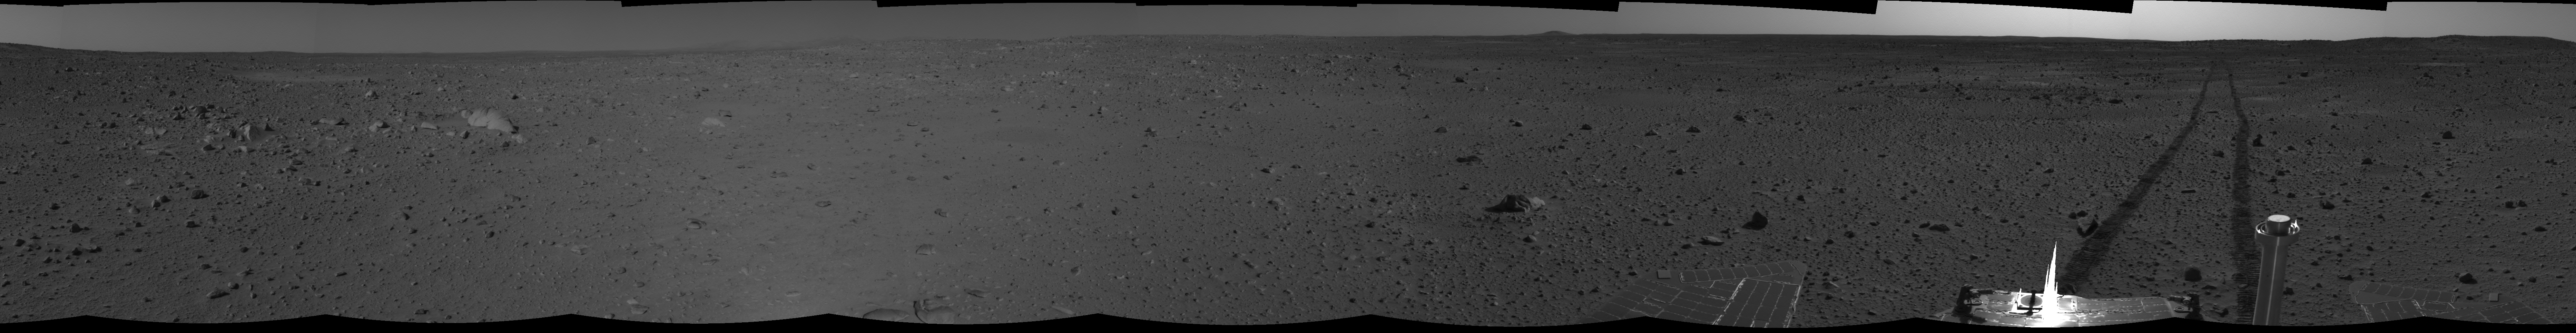

Spirit’s View on Sol 101 (cylindrical)

This cylindrical-projection mosaic was created from navigation camera images that NASA’s Mars Exploration Rover Spirit acquired on sol 101 (April 15, 2004). It reveals Spirit’s view just before a stopping-point dubbed “Missoula Crater.” The rover is on its way to the “Columbia Hills.”

Credit: NASA/JPL